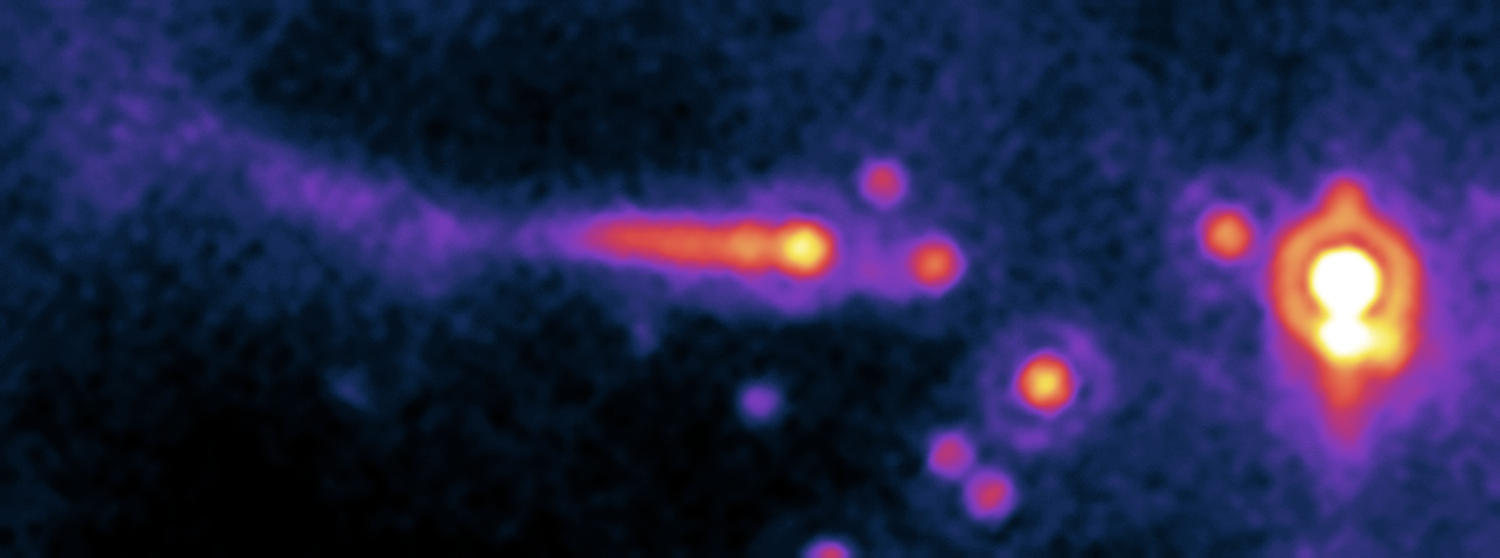

A Star’s Close Encounter

Annotated Version

The potential planet-forming disk (or “protoplanetary disk”) of a sun-like star is being violently ripped away by the powerful winds of a nearby hot O-type star in this image from NASA’s Spitzer Space Telescope. At up to 100 times the mass of sun-like stars, O stars are the most massive and energetic stars in the universe.

The O star can be seen to the right of the image, as the large orange spot with the white center. To the left, the comet-like structure is actually a neighboring solar system that is being destroyed by the O star’s powerful winds and intense ultraviolet light.

In a process called “photoevaporation,” immense output from the O star heats up the nearby protoplanetary disk so much that gas and dust boil off, and the disk can no longer hold together. Photon (or light) blasts from the O star then strip the potential planet-forming disk off its neighbor star by blowing away evaporated material. This effect is illustrated in the smaller system’s comet-like structure.

The system is located about 2,450 light-years away in the star-forming cloud IC 1396. The image was taken with Spitzer’s multiband imaging photometer instrument at 24 microns. The picture is a pseudo-color stretch representing intensity. Yellow and white represent hot areas, whereas purple and blue represent relatively cooler, fainter regions.

Credit: NASA/JPL-Caltech/Univ. of Ariz./Univ. of Szeged